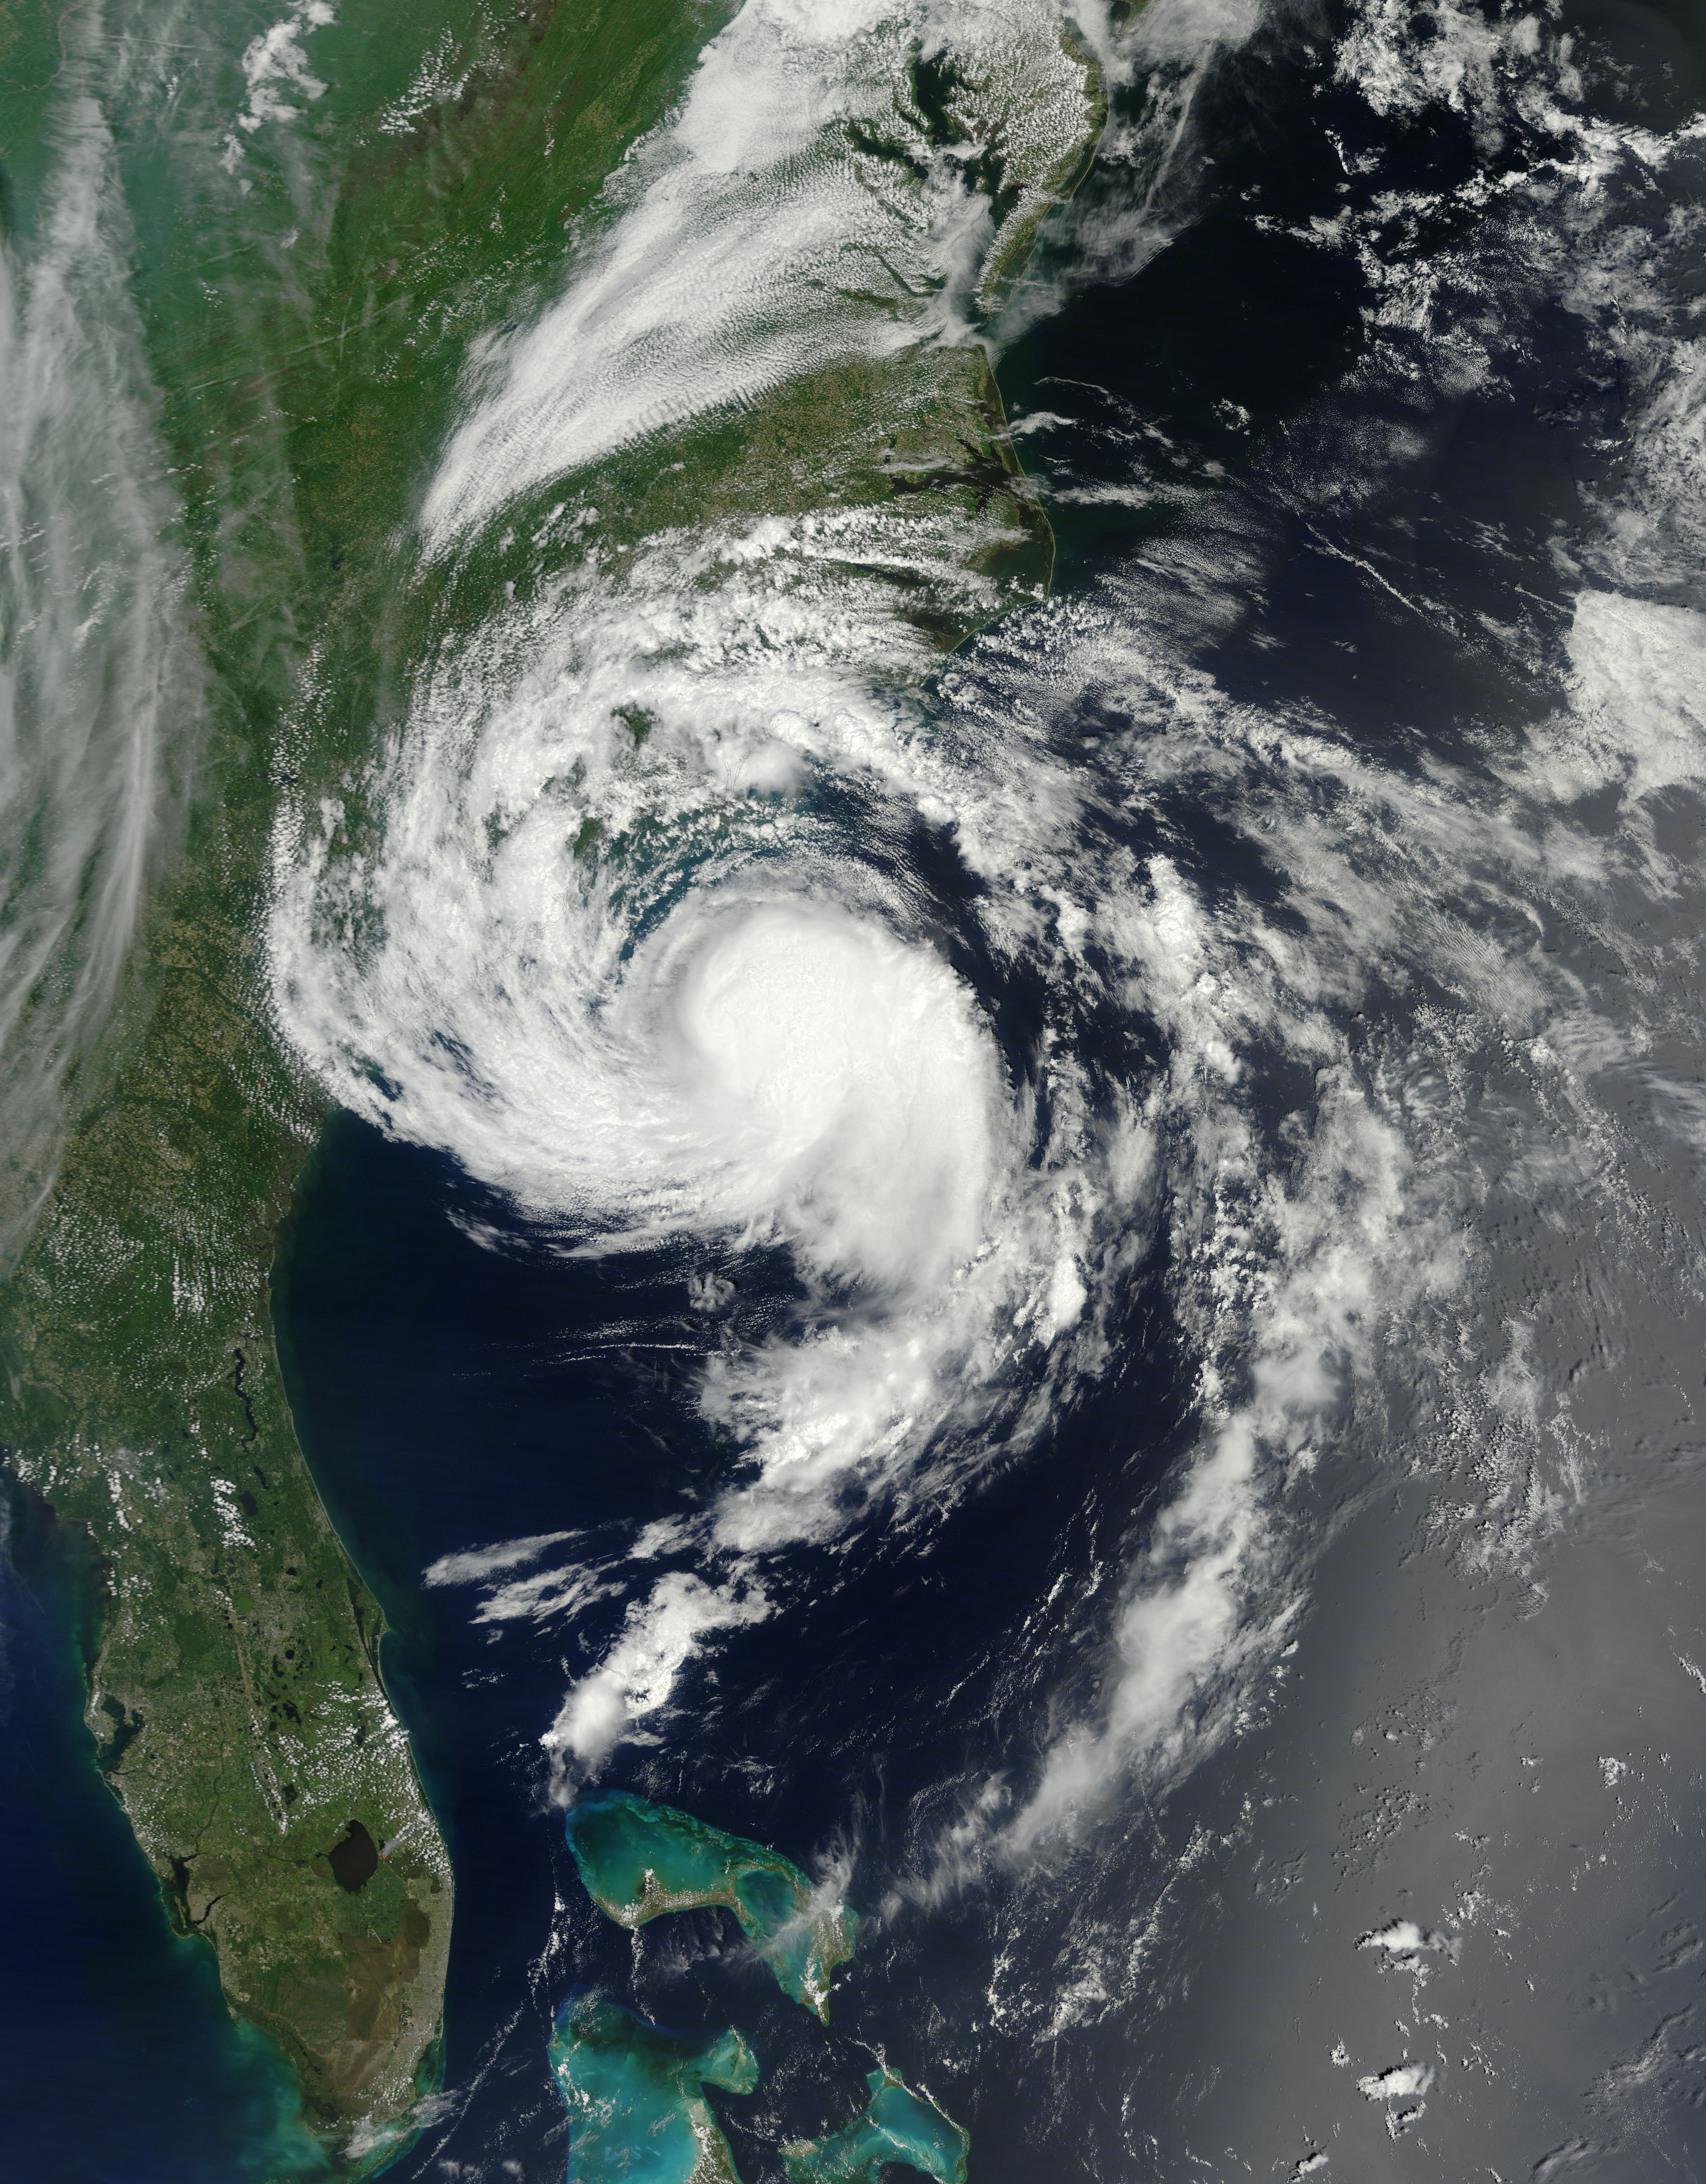

Tropical Storm Ana off the Carolinas

At about 6:00 a.m. EDT (10:00 UTC) on May 10, 2015, Tropical Storm Ana made landfall between Myrtle Beach and North Myrtle Beach, South Carolina. One day earlier, on the morning of May 9, the Moderate Resolution Imaging Spectroradiometer (MODIS) on NASA’s Terra satellite acquired this true-color image of the storm off the coast of the Carolinas. At the time, Ana had just evolved from a subtropical storm to a tropical storm with maximum sustained winds of 93 kilometers (58 miles) per hour. Ana’s life ashore was brief – the storm was downgraded to a tropical depression at 2:00 p.m. EDT (14:00 UTC) on May 10. During that time, parts of South Carolina and eastern North Carolina was drenched with heavy rain – some areas reported over 6 inches of rainfall – and heavy winds. A water spout was reported in Dare County, North Carolina, and the storm contributed to significant beach erosion along the coast.

Credit: NASA/GSFC/Jeff Schmaltz/MODIS Land Rapid Response Team